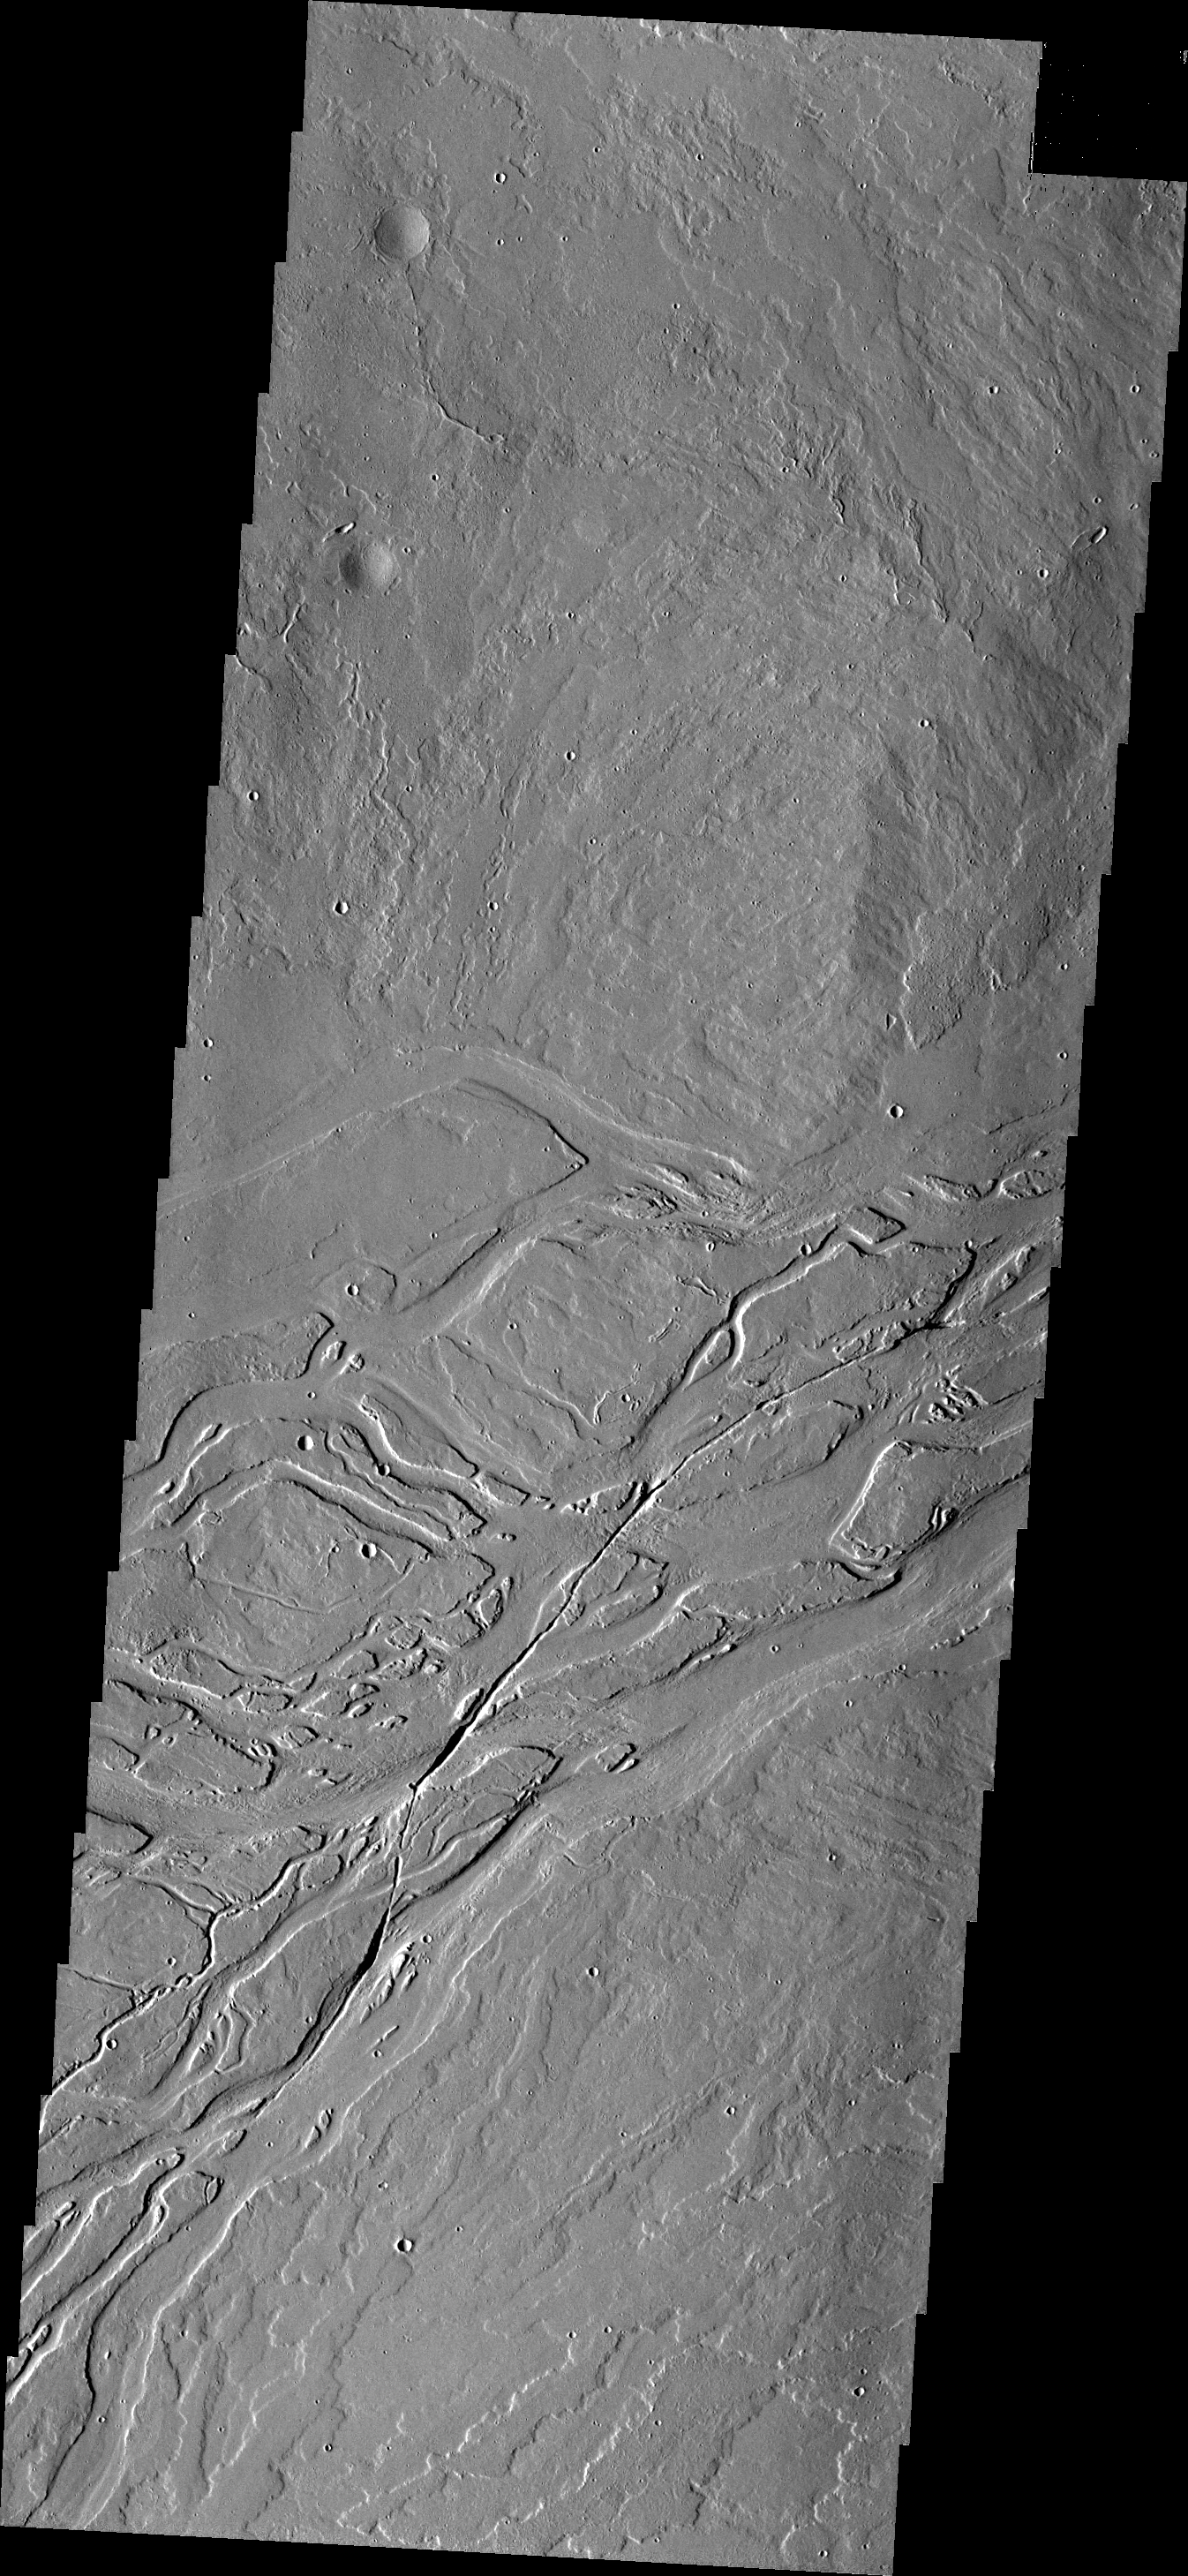

Lava Channels

Today’s VIS image shows lava channels in the Tharsis plains.

Credit: NASA/JPL/ASU